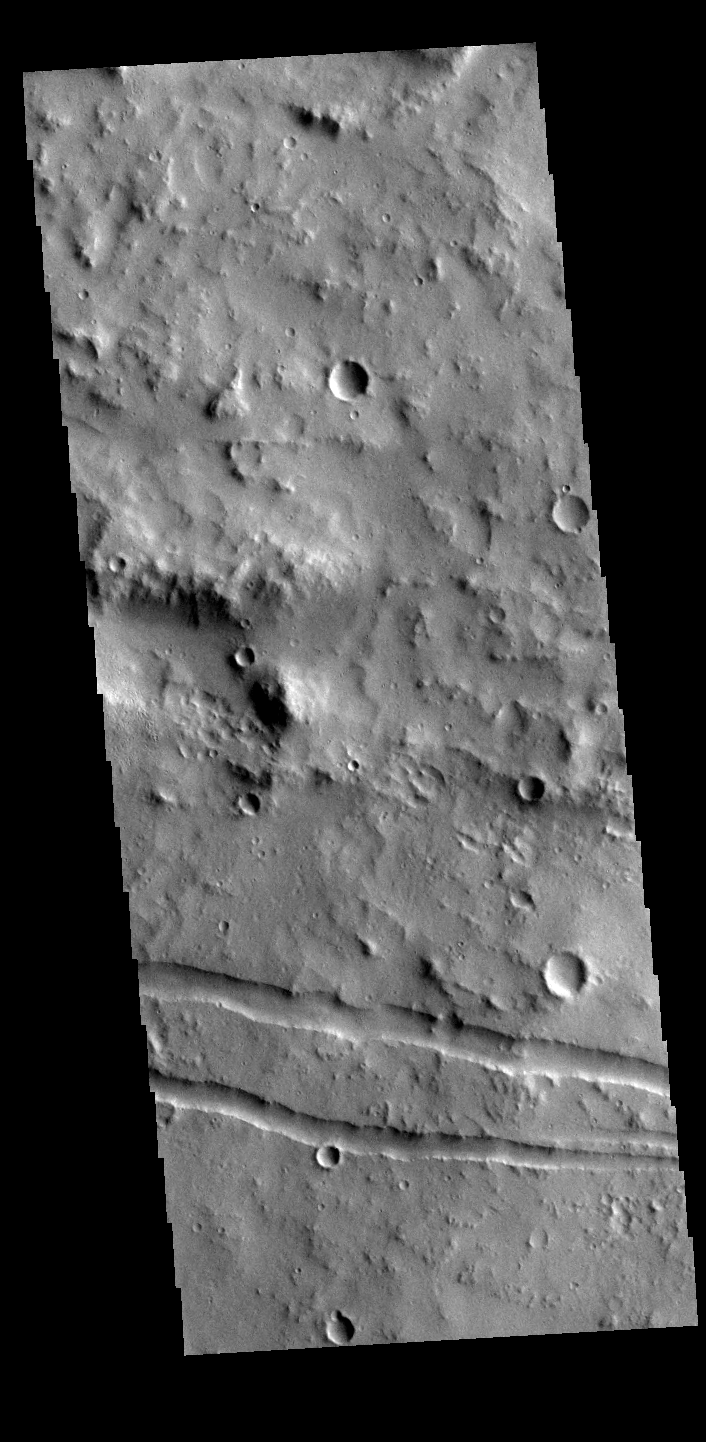

Graben

The linear features in the image are tectonic graben. Graben are formed by extension of the crust and faulting. When large amounts of pressure or tension are applied to rocks on timescales that are fast enough that the rock cannot respond by deforming, the rock breaks along faults. In the case of a graben, two parallel faults are formed by extension of the crust and the rock in between the faults drops downward into the space created by the extension. The graben visible in this THEMIS image trend east/west. Because the faults defining the graben are formed perpendicular to the direction of the applied stress, we know that extensional forces were pulling the crust apart in the north/south direction. These unnamed graben are located on the eastern margin of Orcus Patera.

Credit: NASA/JPL-Caltech/ASU